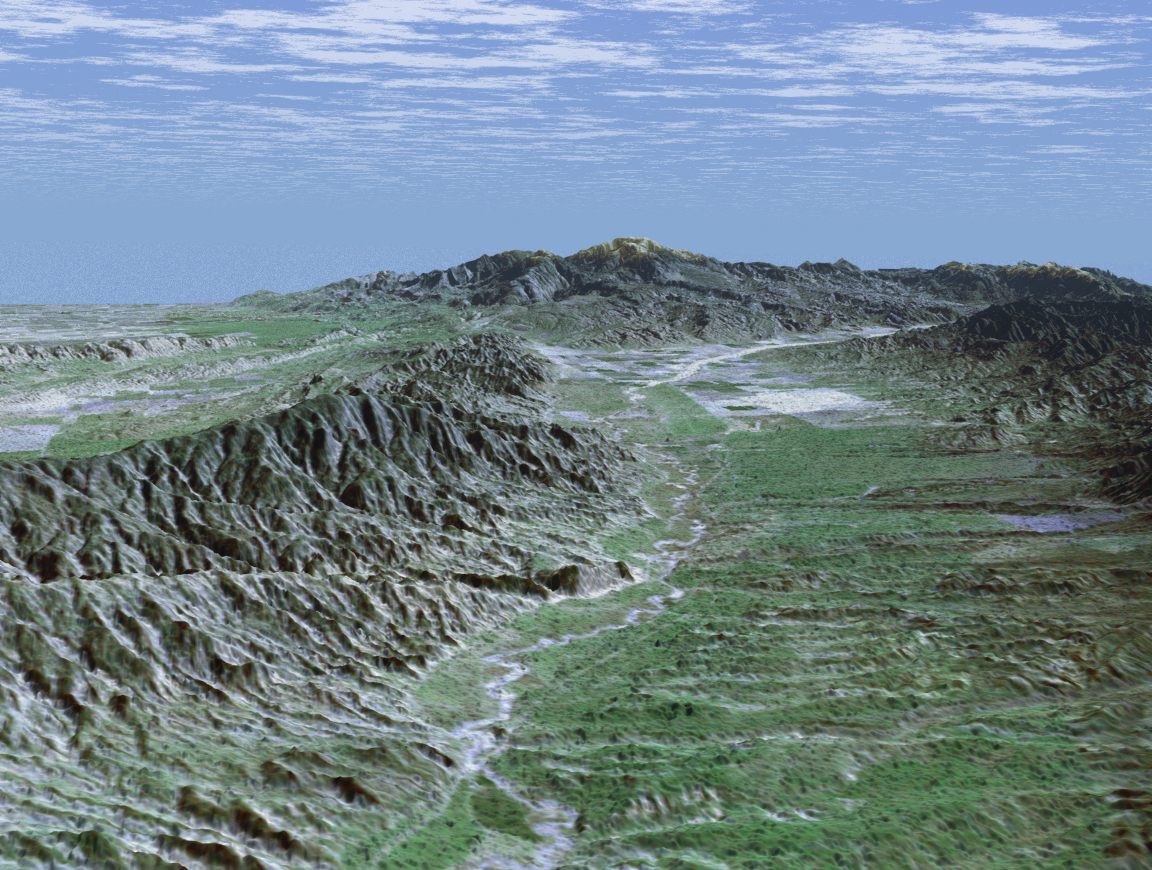

SRTM Perspective View with Landsat Overlay: Caliente Range and Cuyama Valley, California

Before the arrival of Europeans, California’s Cuyama Valley was inhabited by Native Americans who were culturally and politically tied to the Chumash tribes of coastal Santa Barbara County. Centuries later, the area remains the site of noted Native American rock art paintings. In the 1800s, when Europeans established large cattle and horse-breeding ranches in the valley, the early settlers reported the presence of small villages along the Cuyama River. This perspective view looks upstream toward the southeast through the Cuyama Valley. The Caliente Range, with maximum elevations of 1,550 meters (5,085 feet), borders the valley on the left. The Cuyama River, seen as a bright meandering line on the valley floor, enters the valley from headwaters more than 2,438 meters (8,000 feet) above sea level near Mount Abel and flows 154 kilometers (96 miles) before emptying into the Pacific Ocean. The river’s course has been determined in large part by displacement along numerous faults.

Today, the Cuyama Valley is the home of large ranches and small farms. The area has a population of 1,120 and is more than an hour and a half drive from the nearest city in the county.

This image was generated by draping an enhanced Landsat satellite image over elevation data from the Shuttle Radar Topography Mission (SRTM). Landsat has been providing visible and infrared views of the Earth since 1972. SRTM elevation data matches the 30-meter resolution of most Landsat images and will substantially help in analyses of the large and growing Landsat image archive. For visualization purposes, topographic heights displayed in this image are exaggerated two times. Colors approximate natural colors.

The elevation data used in this image was acquired by SRTM aboard the Space Shuttle Endeavour, launched on February 11, 2000. SRTM used the same radar instrument that comprised the Spaceborne Imaging Radar-C/X-Band Synthetic Aperture Radar (SIR-C/X-SAR) that flew twice on Endeavour in 1994. SRTM was designed to collect three-dimensional measurements of Earth’s land surface. To collect the 3-D SRTM data, engineers added a mast 60 meters (about 200 feet) long, installed additional C-band and X-band antennas, and improved tracking and navigation devices. The mission is a cooperative project between the NASA, the National Imagery and Mapping Agency (NIMA) of the U.S. Department of Defense, and the German and Italian space agencies. It is managed by NASA’s Jet Propulsion Laboratory, Pasadena, Calif, for NASA’s Earth Science Enterprise, Washington, D.C. JPL is a division of the California Institute of Technology in Pasadena.

Location (Center): 34.97 deg. North lat., 119.70 deg. West lon.
View: Southeast
Scale: Scale Varies in this Perspective
Date Acquired: February 16, 2000 SRTM, December 14, 1984 Landsat

Credit: NASA/JPL/NIMA/USGS